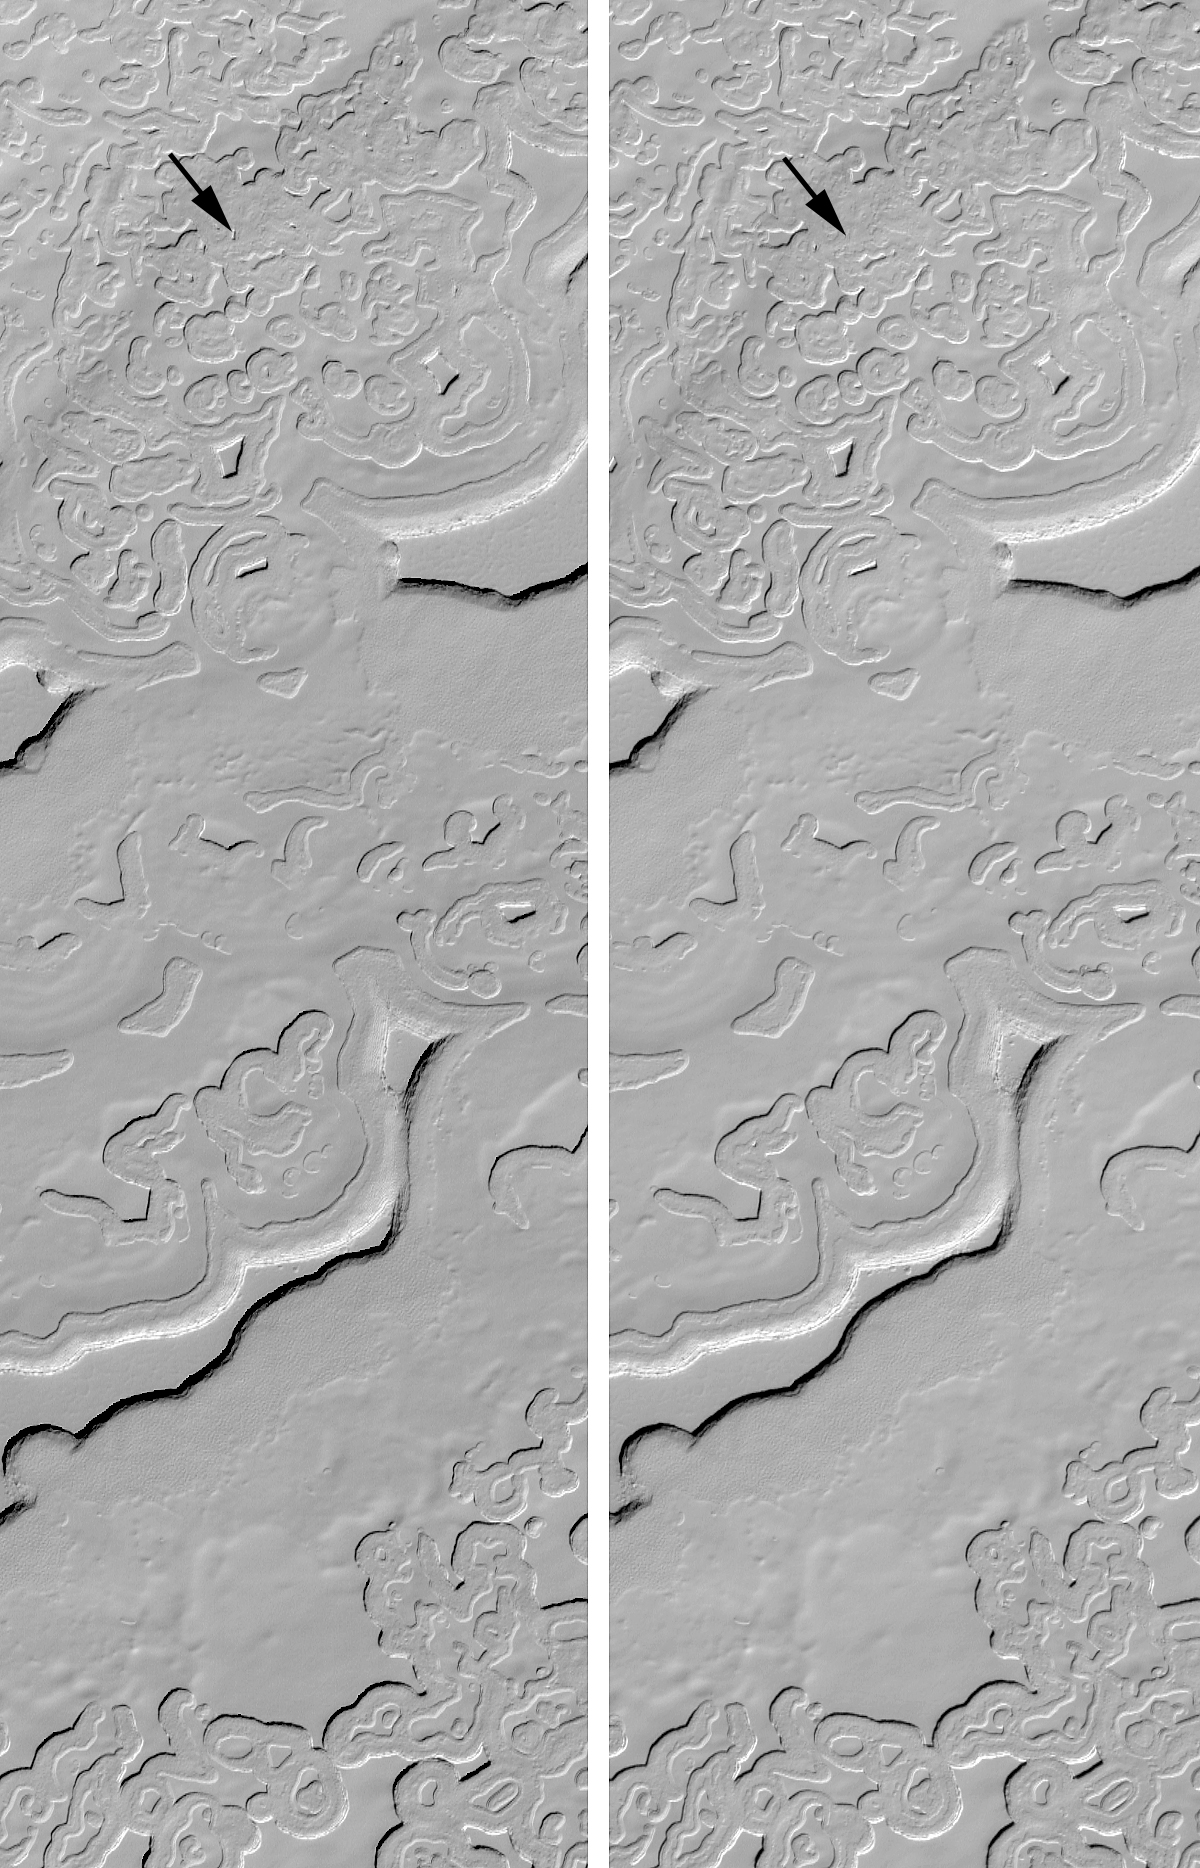

Changes in South Polar Carbon Dioxide Ice Cap

Extended mission operations for the Mars Global Surveyor (MGS) Mars Orbiter Camera (MOC) has provided thousands of opportunities to image sites previously seen by the camera. Often, these are chances to see if anything on the planet has changed. The most surprising changes were documented starting in August 2001, when the south polar cap emerged from winter darkness. In 1999 MOC found that the south polar cap exhibits an array of bizarre layers, arcuate scarps, and “swiss cheese” holes and pits. How these formed was unknown. Once MOC began to re-image these areas in 2001, however, the team discovered that the polar scarps had changed. They had retreated approximately 3 meters (about 3 yards) in less than 1 Mars year (a Mars year is 687 Earth days long). In some places, small buttes completely disappeared (e.g., see arrow). In December 2001, MOC scientists reported that such rapid change could only have occurred if the south polar cap is composed mainly of frozen carbon dioxide. The image on the left, above, was taken on November 28, 1999. The picture on the right was obtained nearly 1 Mars year later on October 9, 2001. Both images are illuminated from the upper right and each covers an area 2 km (1.2 mi.) wide by 6.9 km (4.3 mi.) long.

Since the initial discovery of scarp retreat in the south polar cap in August 2001, MOC Extended Mission operations have included observation of many changes that occurred since 1999, and acquisition of new data to see how the cap changes from Spring in late 2001 through Summer in early 2002. Additional images have been obtained to help document changes when the polar cap returns to Spring in 2003.

Previous releases regarding changes in south polar cap Carbon Dioxide landforms:

MOC Observes Changes in the South Polar Cap: Evidence for Recent Climate Change on Mars: PIA03179 MOC View of the Martian South Polar Residual Cap: PIA03180
Malin Space Science Systems and the California Institute of Technology built the MOC using spare hardware from the Mars Observer mission. MSSS operates the camera from its facilities in San Diego, CA. The Jet Propulsion Laboratory’s Mars Surveyor Operations Project operates the Mars Global Surveyor spacecraft with its industrial partner, Lockheed Martin Astronautics, from facilities in Pasadena, CA and Denver, CO.

Credit: NASA/JPL/MSSS